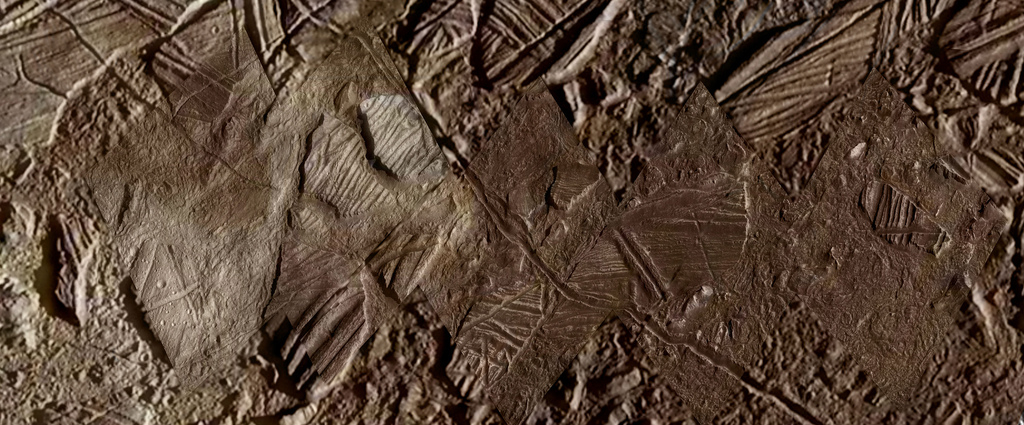

Conamara Color Closeup

This image shows a close-up view of terrain within the region of Europa’s surface named Conamara. This region sports ice rafts that look like those at Earth’s poles, where large chunks of ice break away and float freely on the ocean. Much of the region bears the reddish/brownish discoloration seen here – the same as seen along many of Europa’s fractures. Scientists believe this material may contain clues about the composition of an ocean beneath the icy surface, if it is proven to exist.

The data used to produce this color view was originally released by the Galileo mission as PIA01403.

Credit: NASA/JPL-Caltech/Ryan Sicilia